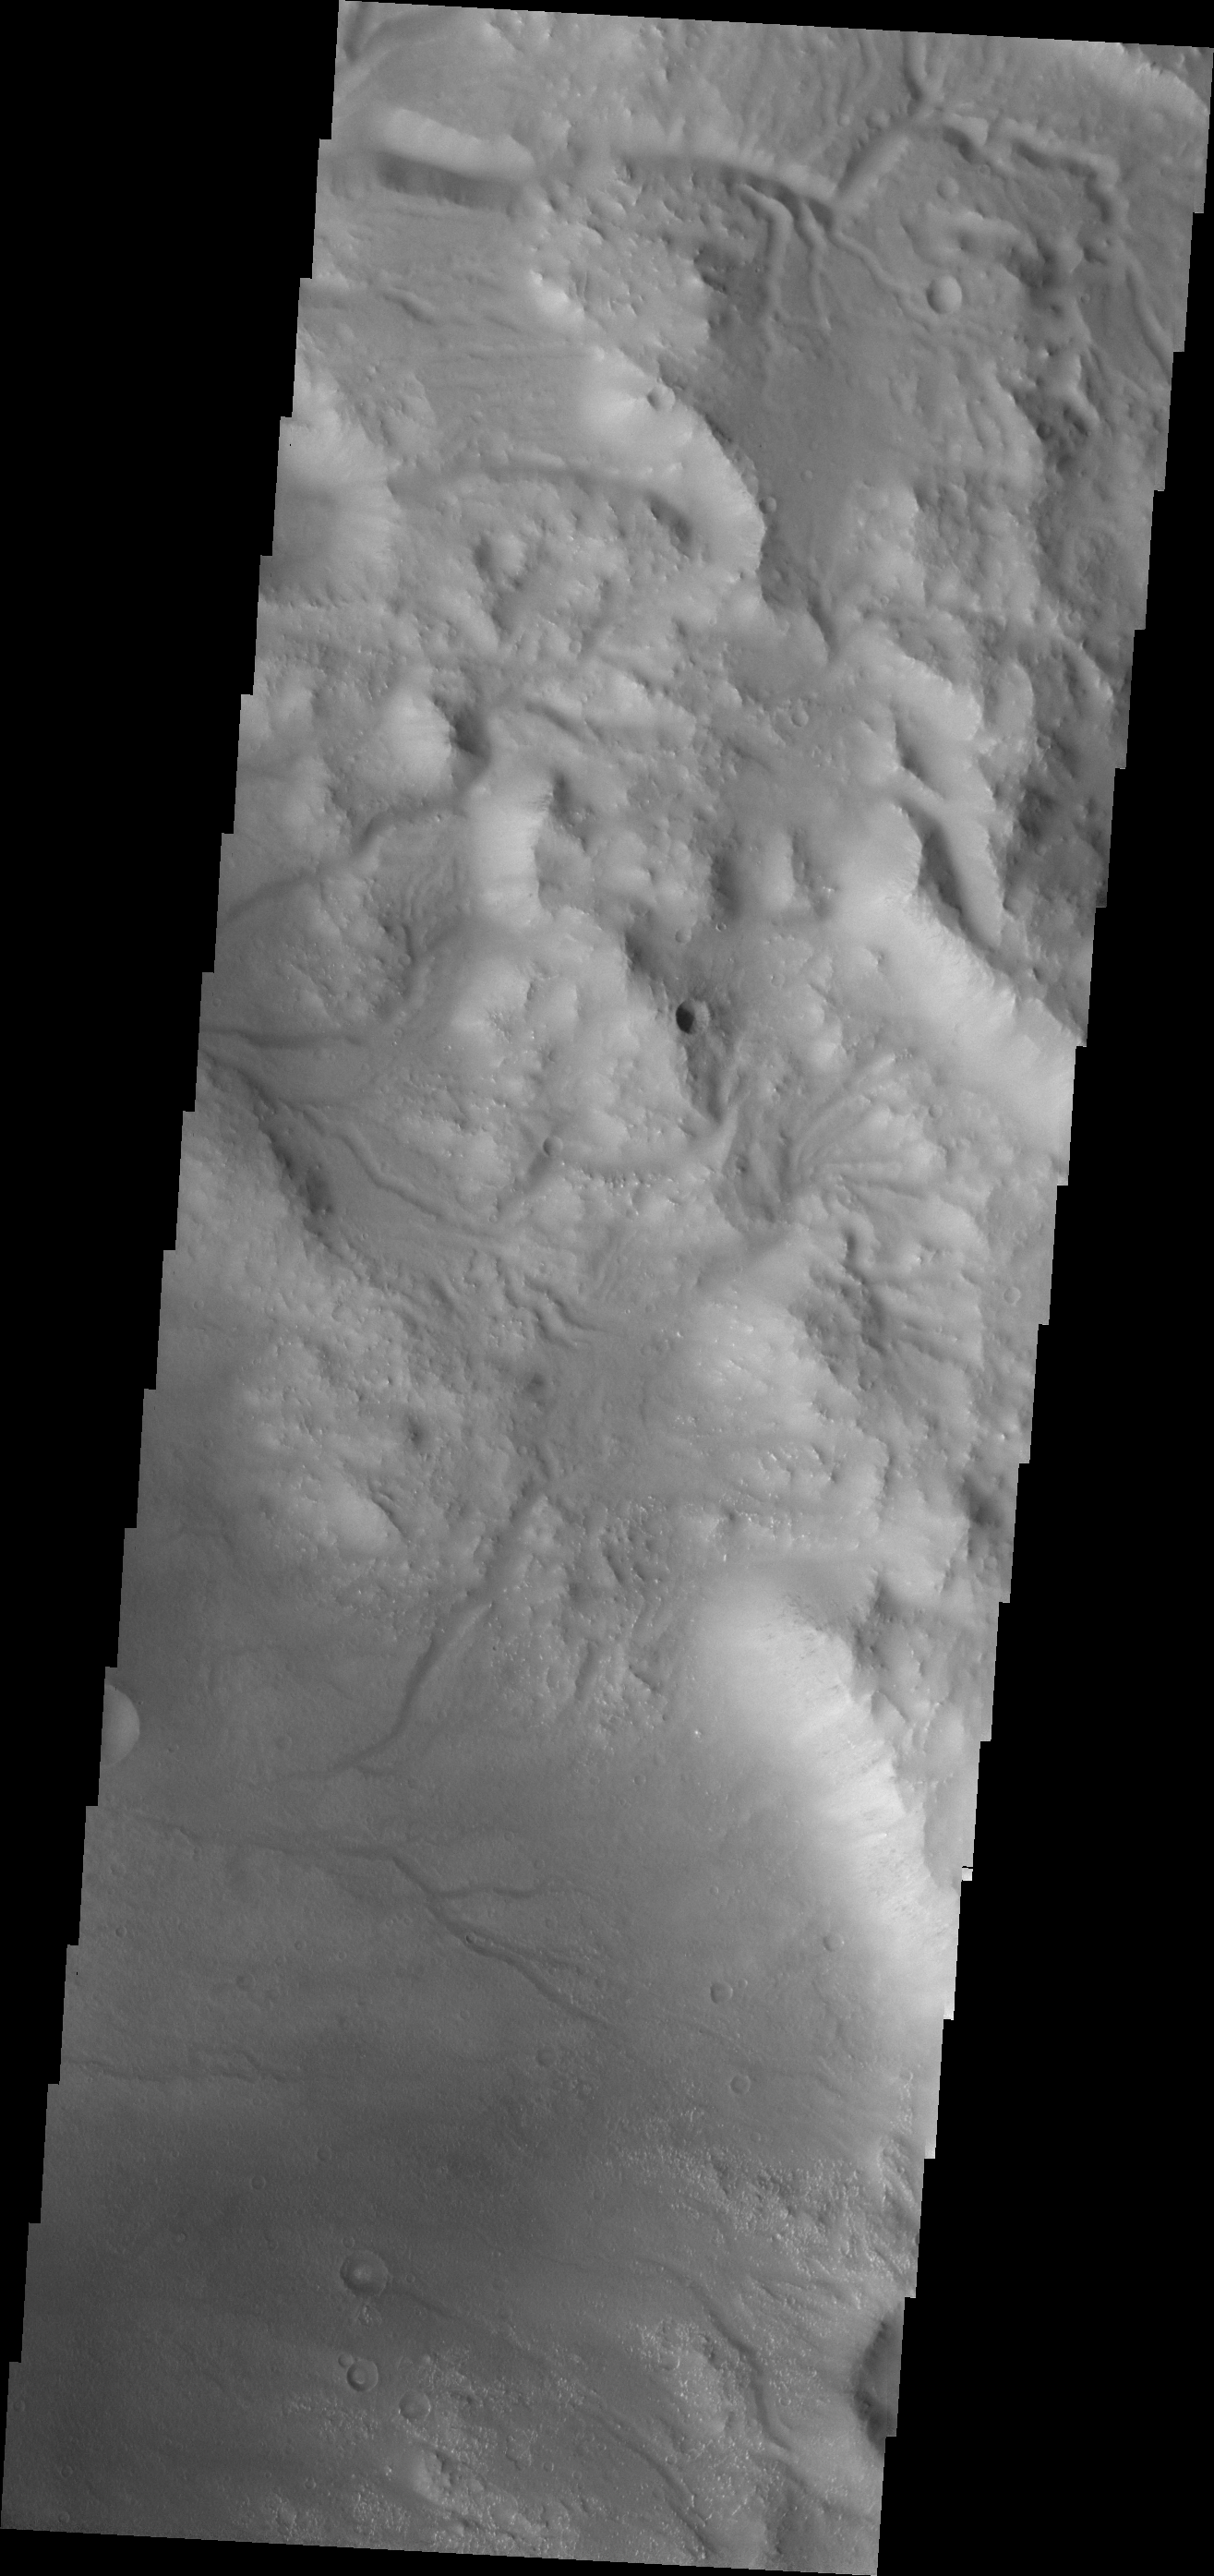

Bakhuysen Crater

Numerous channels dissect the rim on Bakhuysen Crater.

Credit: NASA/JPL/ASU